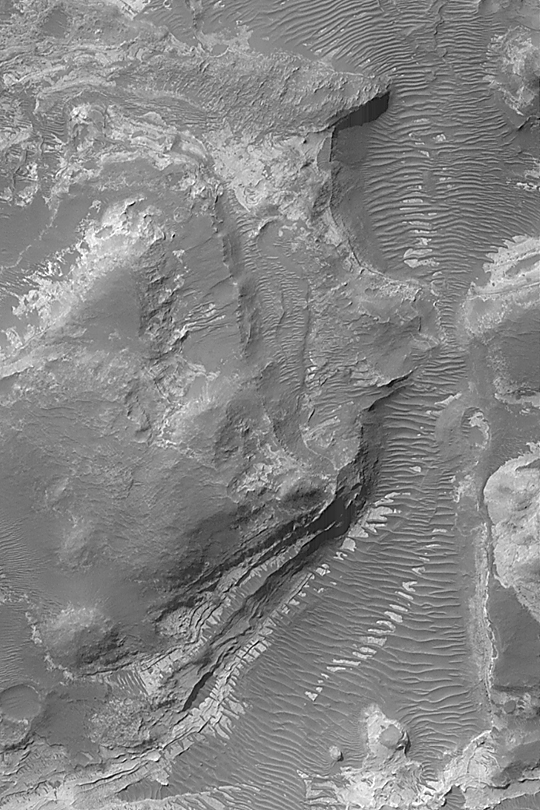

Northeast Hellas Landscape

MGS MOC Release No. MOC2-446, 8 August 2003

This Mars Global Surveyor (MGS) Mars Orbiter Camera (MOC) image of pitted terrain northeast of Hellas Basin shows light-toned outcrops of layered, sedimentary rock, and a valley floor covered by large, dark ripples or small dunes. Similar light-toned sedimentary materials are found throughout the region immediately northeast of Hellas, and in the crater, Terby. The area shown is 3 km (1.9 mi) wide and located near 27.5°S, 281.7°W. Sunlight illuminates the scene from the upper left.

Credit: NASA/JPL/Malin Space Science Systems